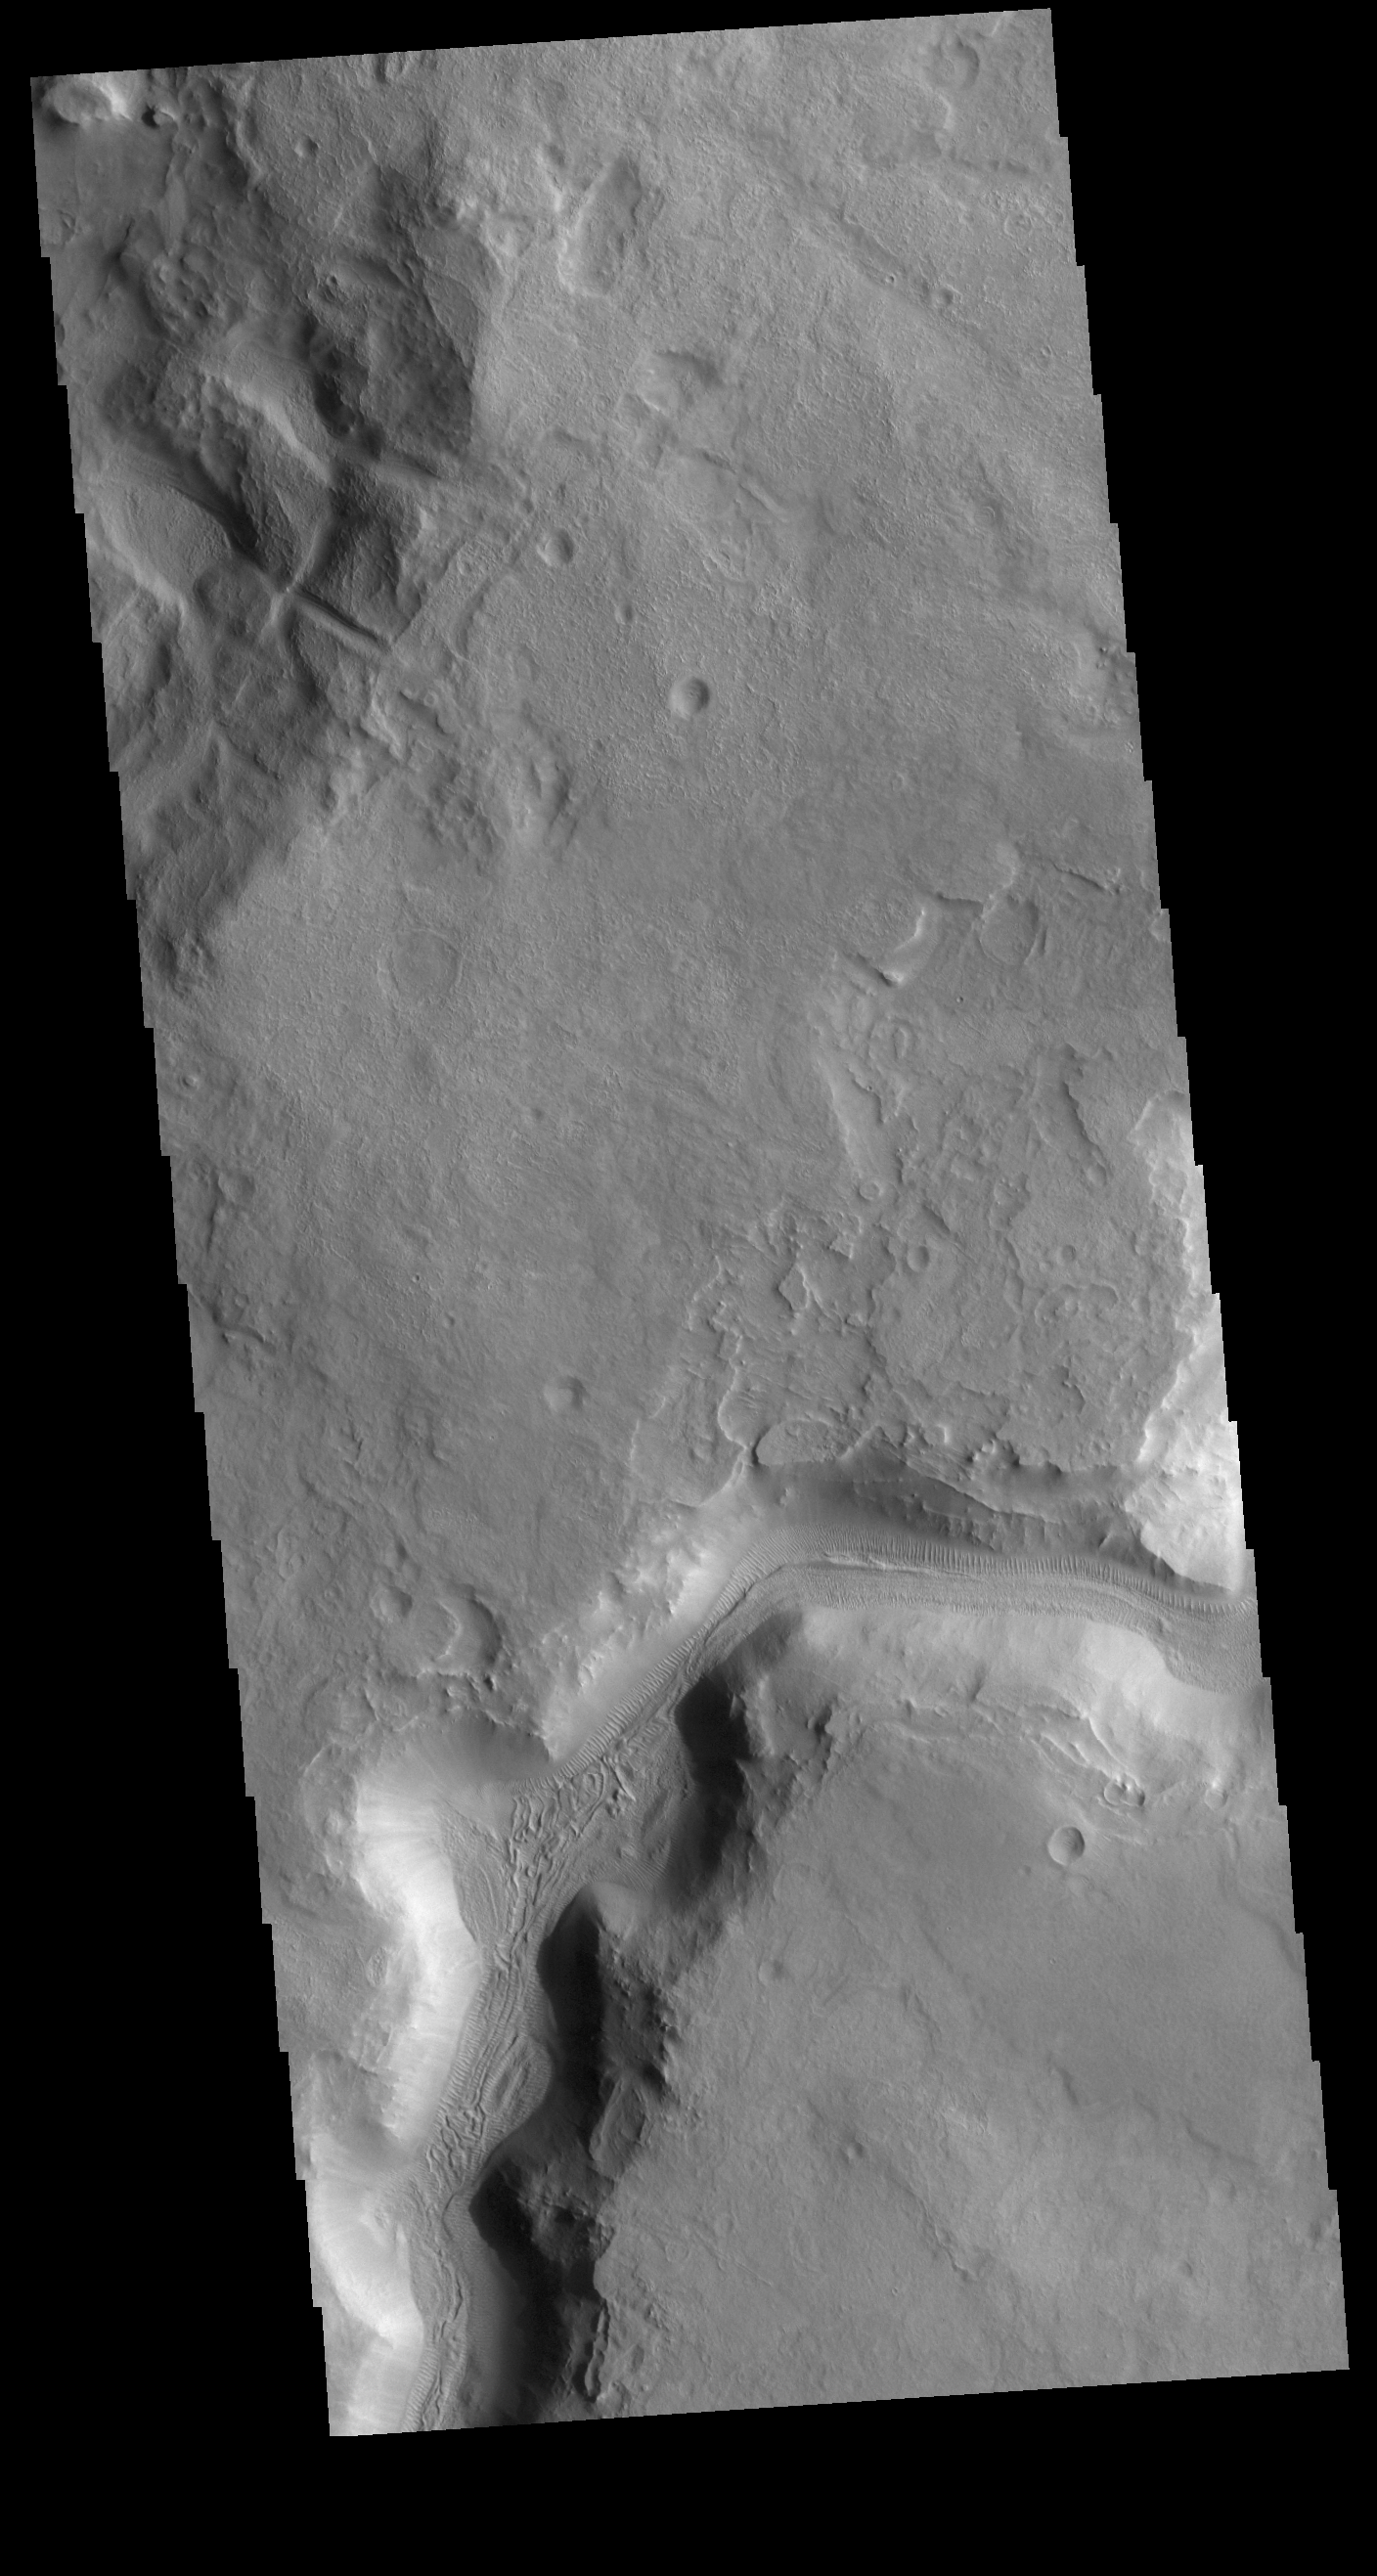

Auqakuh Vallis

The channel in today’s VIS image is called Auqakuh Vallis and is located in northern Terra Sabaea. Large channels on Mars are named for the word “mars/star” in different languages on Earth, small channels are named for rivers on Earth. “Auqakuh” is the word “mars” in Quechua (Inca).

Credit: NASA/JPL-Caltech/ASU